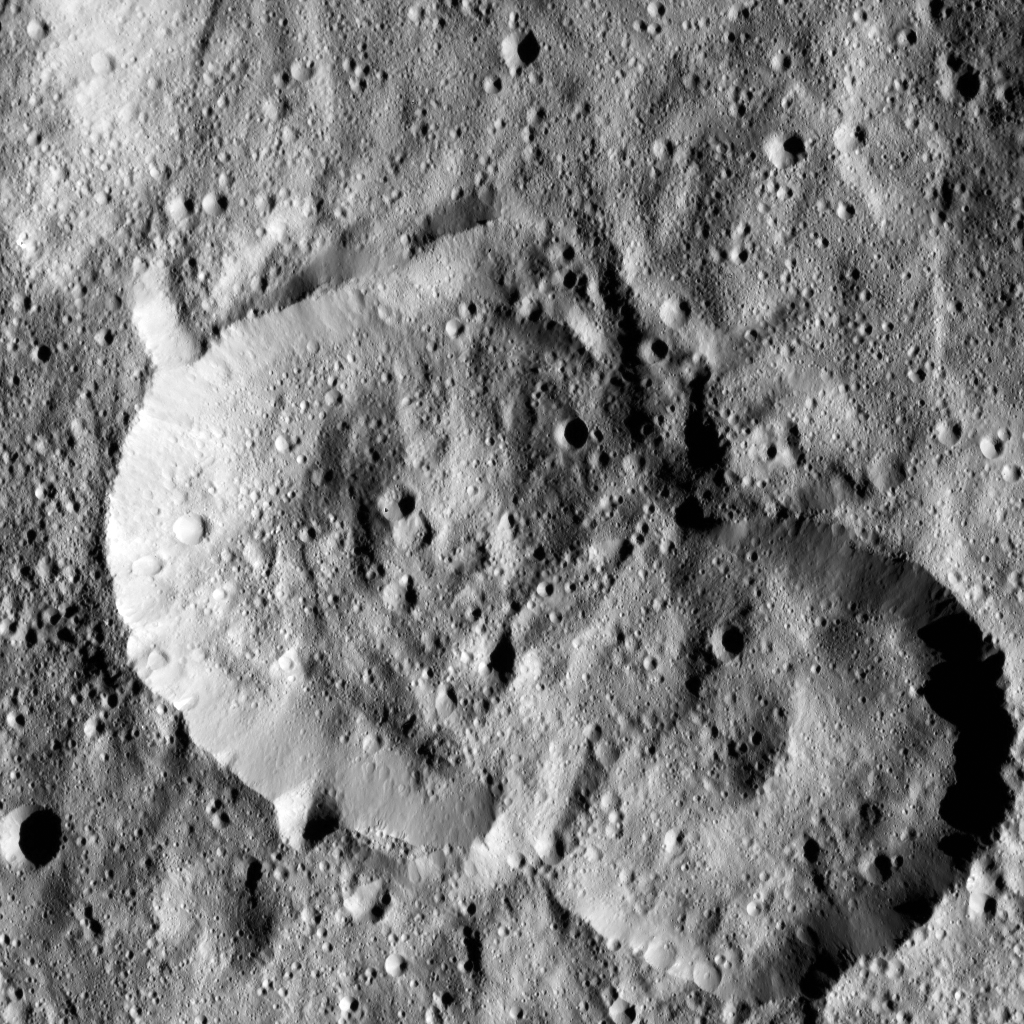

Dawn LAMO Image 74

NASA’s Dawn spacecraft spotted this pair of craters on Ceres on January 25, 2016. The crater at left is named Jaja, after the Abkhazian harvest goddess, originating in the Transcaucasia region, which is on the border between Europe and Asia. Jaja Crater is 13 miles (21 kilometers) in diameter and is located in the northern hemisphere.

Dawn took this image in its low-altitude mapping orbit, at a distance of about 240 miles (385 kilometers) above the surface. The image resolution is 120 feet (35 meters) per pixel.

Dawn’s mission is managed by JPL for NASA’s Science Mission Directorate in Washington. Dawn is a project of the directorate’s Discovery Program, managed by NASA’s Marshall Space Flight Center in Huntsville, Alabama. UCLA is responsible for overall Dawn mission science. Orbital ATK, Inc., in Dulles, Virginia, designed and built the spacecraft. The German Aerospace Center, the Max Planck Institute for Solar System Research, the Italian Space Agency and the Italian National Astrophysical Institute are international partners on the mission team.

Credit: NASA/JPL-Caltech/UCLA/MPS/DLR/IDA